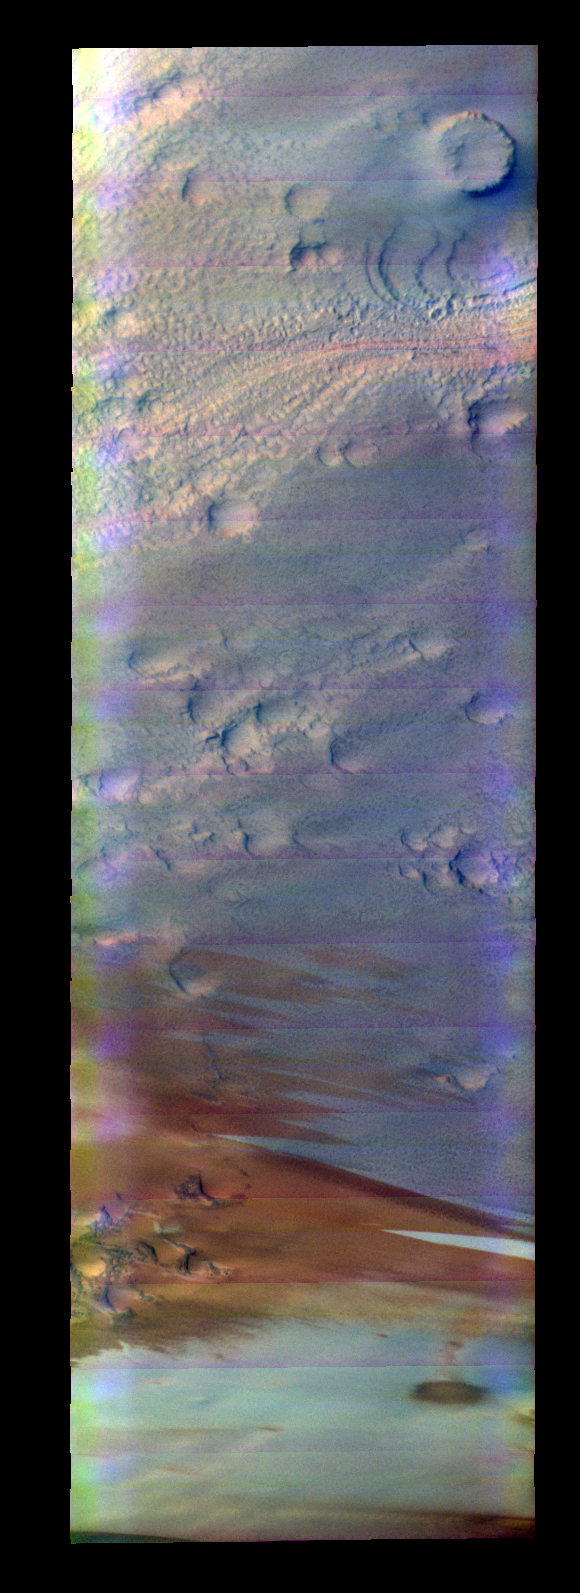

South Polar Cap

Released 28 May 2004

This image was collected February 29, 2004 during the end of southern summer season. The local time at the location of the image was about 2 pm. The image shows an area in the South Polar region.

The THEMIS VIS camera is capable of capturing color images of the martian surface using its five different color filters. In this mode of operation, the spatial resolution and coverage of the image must be reduced to accommodate the additional data volume produced from the use of multiple filters. To make a color image, three of the five filter images (each in grayscale) are selected. Each is contrast enhanced and then converted to a red, green, or blue intensity image. These three images are then combined to produce a full color, single image. Because the THEMIS color filters don’t span the full range of colors seen by the human eye, a color THEMIS image does not represent true color. Also, because each single-filter image is contrast enhanced before inclusion in the three-color image, the apparent color variation of the scene is exaggerated. Nevertheless, the color variation that does appear is representative of some change in color, however subtle, in the actual scene. Note that the long edges of THEMIS color images typically contain color artifacts that do not represent surface variation.

Image information: VIS instrument. Latitude -84.7, Longitude 9.3 East (350.7 West). 38 meter/pixel resolution.

Note: this THEMIS visual image has not been radiometrically nor geometrically calibrated for this preliminary release. An empirical correction has been performed to remove instrumental effects. A linear shift has been applied in the cross-track and down-track direction to approximate spacecraft and planetary motion. Fully calibrated and geometrically projected images will be released through the Planetary Data System in accordance with Project policies at a later time.

NASA’s Jet Propulsion Laboratory manages the 2001 Mars Odyssey mission for NASA’s Office of Space Science, Washington, D.C. The Thermal Emission Imaging System (THEMIS) was developed by Arizona State University, Tempe, in collaboration with Raytheon Santa Barbara Remote Sensing. The THEMIS investigation is led by Dr. Philip Christensen at Arizona State University. Lockheed Martin Astronautics, Denver, is the prime contractor for the Odyssey project, and developed and built the orbiter. Mission operations are conducted jointly from Lockheed Martin and from JPL, a division of the California Institute of Technology in Pasadena.

Credit: NASA/JPL/Arizona State University